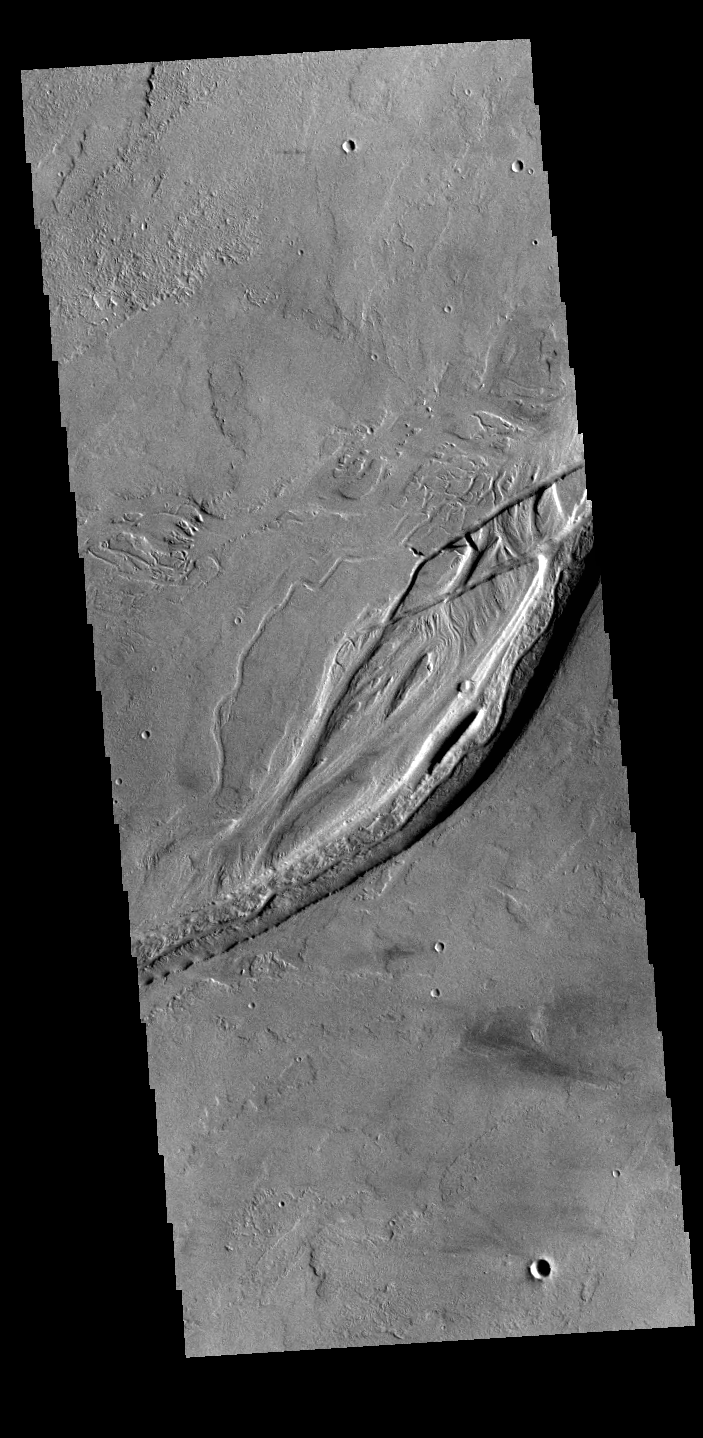

Olympica Fossae

Olympica Fossae is a complex channel located on the volcanic plains between Alba Mons and Olympus Mons. It contains both linear sections that appear to be tectonic in origin and sinuous sections that were more likely created by liquid flow. There are several streamlined islands in this image, indicating a fluvial origin in this section of the fossae. Given the location it appears that lava, rather than water, was the fluid. Olympica Fossae 420km long (261 miles).

Credit: NASA/JPL-Caltech/ASU